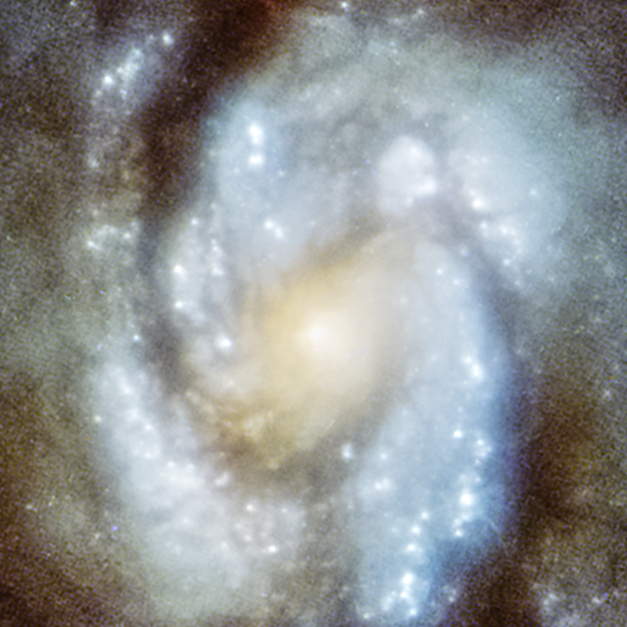

M100 core WFPC1

This image of spiral galaxy M100 was taken with the Hubble Space Telescope's Wide Field/Planetary Camera 1 in 1993. The photo is blurry due to a manufacturing flaw in Hubble's primary mirror, which created an optical effect called spherical aberration. Celestial images could not be brought into a single focus.

Credit: NASA, ESA, and Judy Schmidt